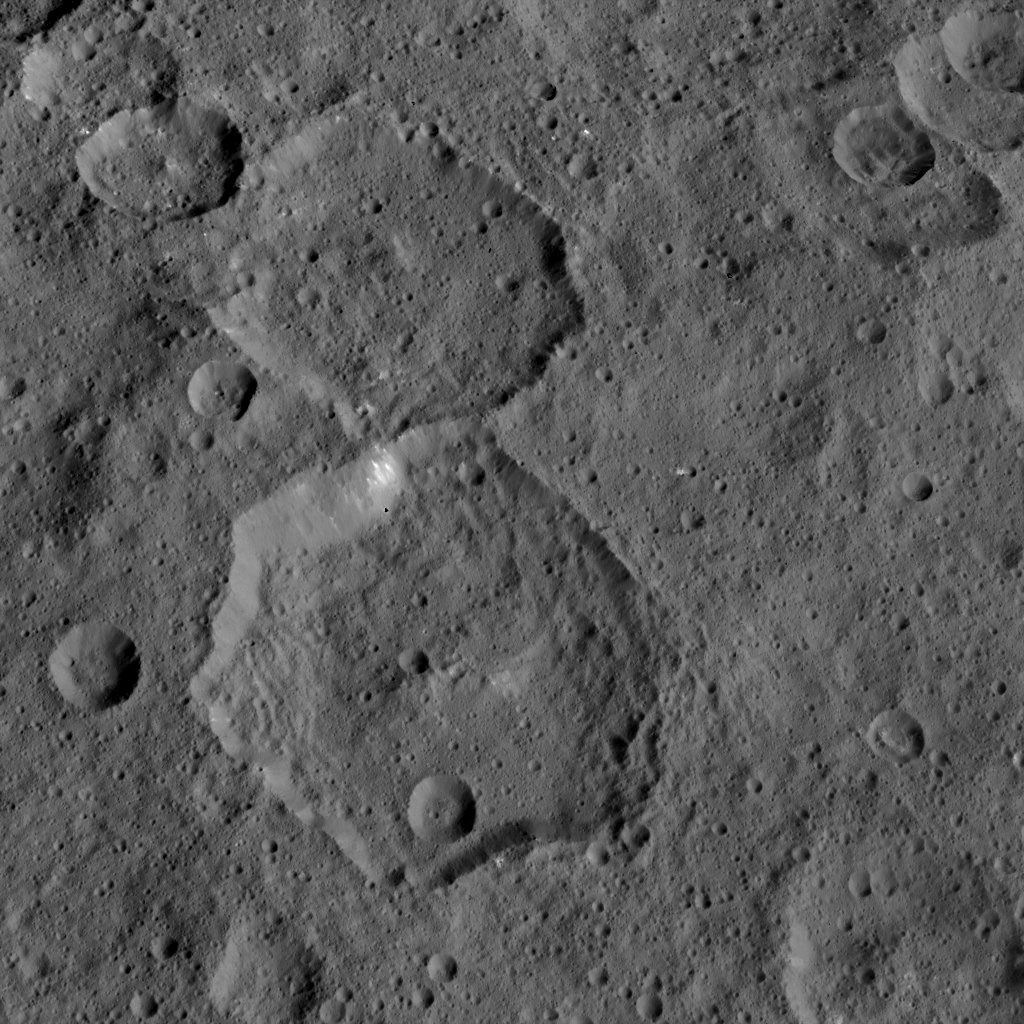

Dawn HAMO Image 30

This image, taken by NASA’s Dawn spacecraft, shows the surface of dwarf planet Ceres from an altitude of 915 miles (1,470 kilometers). The image was taken on September 9, 2015, and has a resolution of 450 feet (140 meters) per pixel.

Dawn’s mission is managed by JPL for NASA’s Science Mission Directorate in Washington. Dawn is a project of the directorate’s Discovery Program, managed by NASA’s Marshall Space Flight Center in Huntsville, Alabama. UCLA is responsible for overall Dawn mission science. Orbital ATK, Inc., in Dulles, Virginia, designed and built the spacecraft. The German Aerospace Center, the Max Planck Institute for Solar System Research, the Italian Space Agency and the Italian National Astrophysical Institute are international partners on the mission team.

Credit: NASA/JPL-Caltech/UCLA/MPS/DLR/IDA